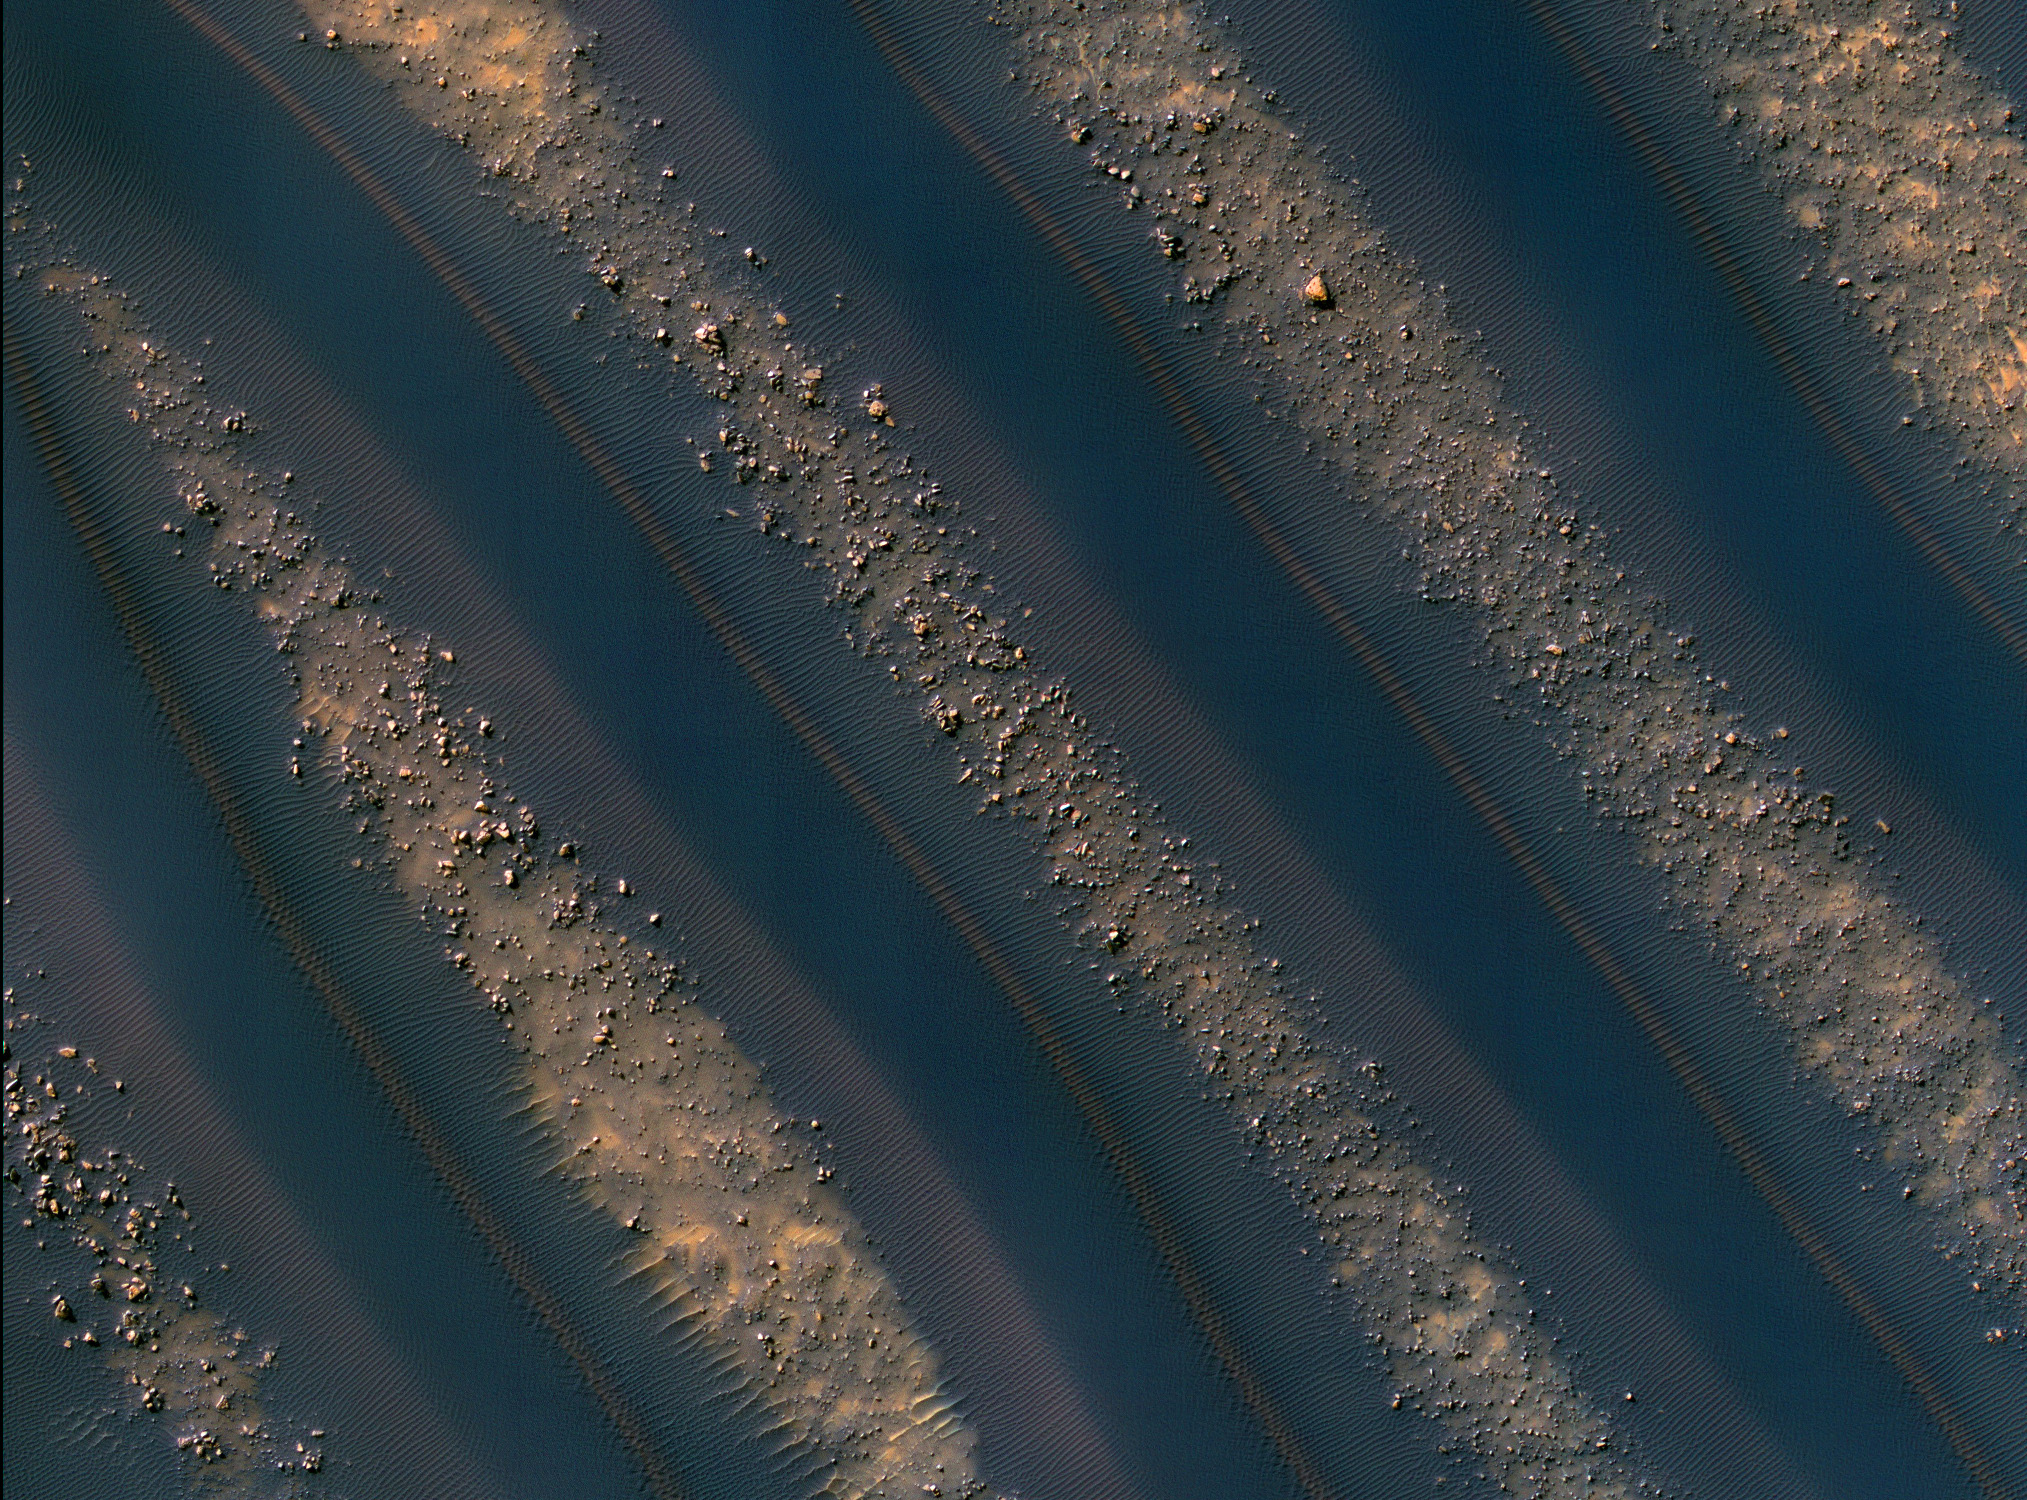

Dune Symmetry Inside Martian Crater

Dunes of sand-sized materials have been trapped on the floors of many Martian craters. This is one example, from a crater in Noachis Terra, west of the giant Hellas impact basin.

The High Resolution Imaging Science Experiment (HiRISE) camera on NASA’s Mars Reconnaissance Orbiter captured this view on Dec. 28, 2009.

The dunes here are linear, thought to be due to shifting wind directions. In places, each dune is remarkably similar to adjacent dunes, including a reddish (or dust colored) band on northeast-facing slopes. Large angular boulders litter the floor between dunes.

The most extensive linear dune fields know in the solar system are on Saturn’s large moon Titan. Titan has a very different environment and composition, so at meter-scale resolution they probably are very different from Martian dunes.

This image covers a swath of ground about 1.2 kilometers (three-fourths of a mile) wide, centered at 42.7 degrees south latitude, 38.0 degrees east longitude. It is one product from HiRISE observation ESP_016036_1370. The season on Mars is southern-hemisphere autumn. Other image products from this observation are available at http://hirise.lpl.arizona.edu/ESP_016036_1370.

The University of Arizona, Tucson, operates the HiRISE camera, which was built by Ball Aerospace & Technologies Corp., Boulder, Colo. NASA’s Jet Propulsion Laboratory, a division of the California Institute of Technology, Pasadena, manages the Mars Reconnaissance Orbiter for the NASA Science Mission Directorate, Washington. Lockheed Martin Space Systems, Denver, is the prime contractor for the project and built the spacecraft.

Credit: NASA/JPL-Caltech/University of Arizona